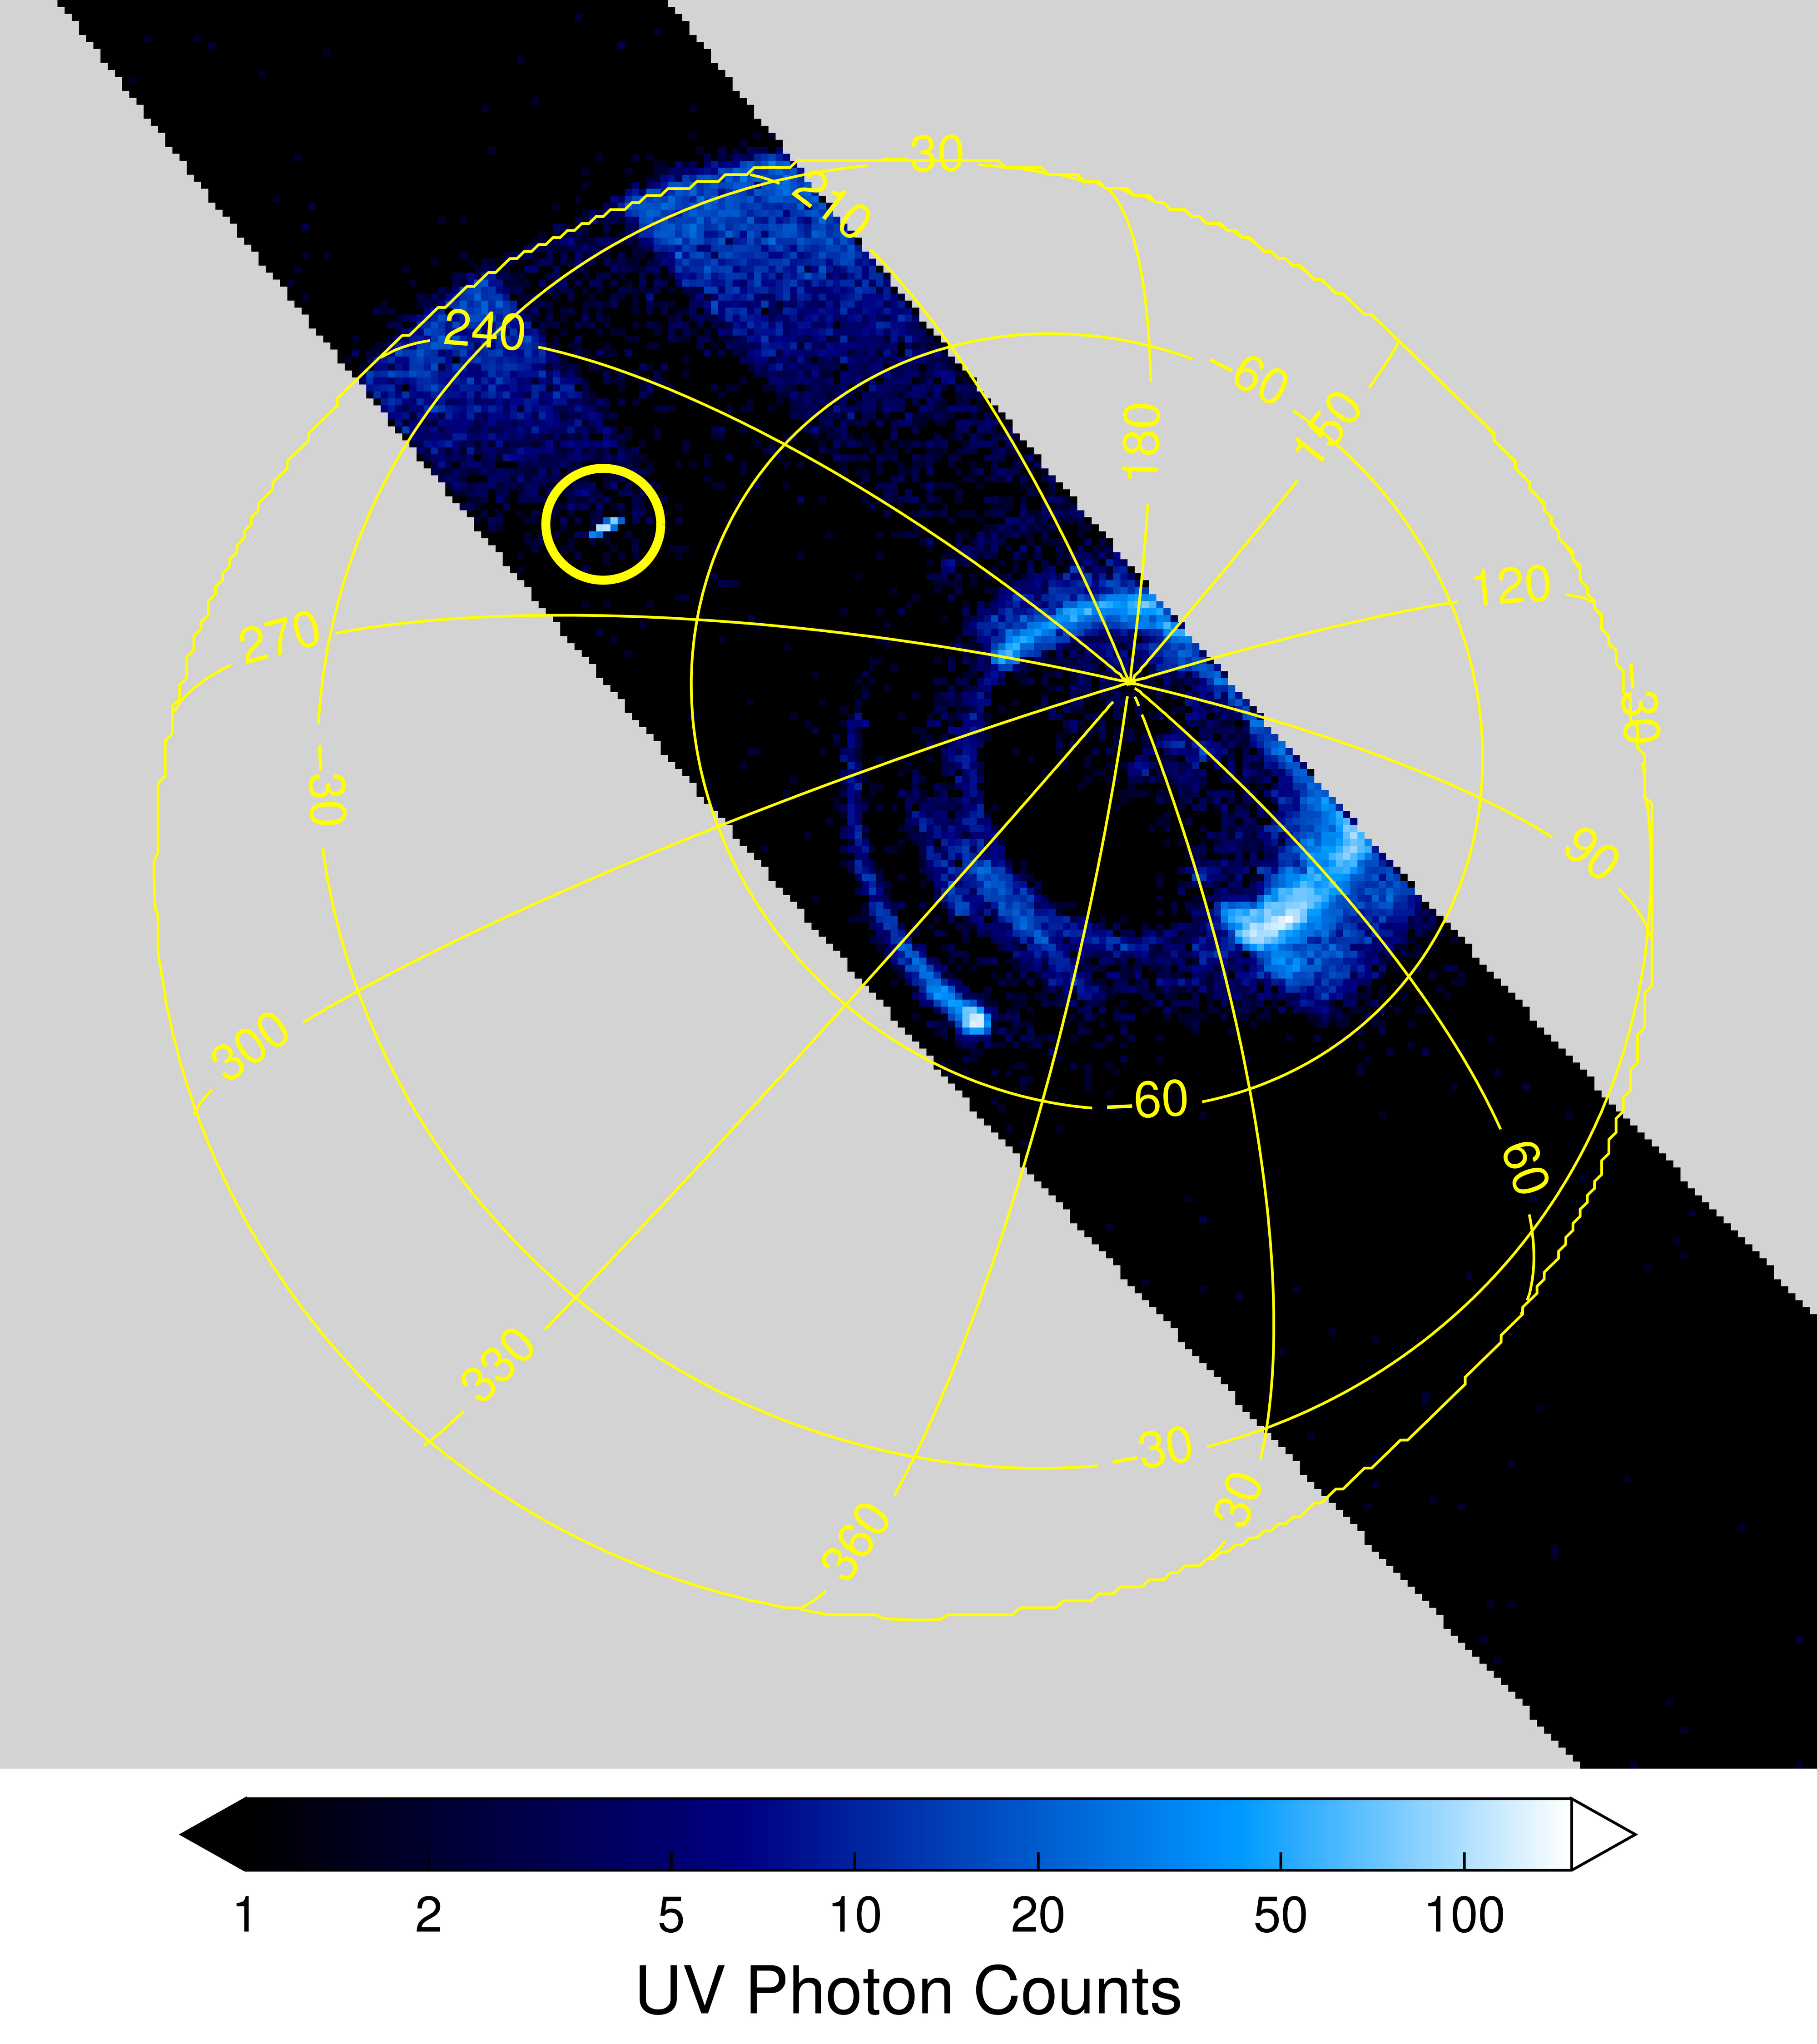

Possible Jupiter Sprite

The south pole of Jupiter is seen in this annotated image of data from the ultraviolet spectrograph (UVS) instrument aboard NASA’s Juno spacecraft. Bands of bright white and blue near the south pole are Jupiter’s southern aurora. But researchers also noticed an unusual bright flash of light well away from the auroral region, highlighted here by the yellow circle at about the 10 o’clock position (between longitudinal lines 270 and 240). Juno scientists believe it could be an indication of a bright, unpredictable, and extremely brief flash of light — known as a transient luminous event — that was triggered by lightning discharges from thunderstorms far below. The data for this UVS image was acquired on April 10, 2020.

Credit: NASA/JPL-Caltech/SwRI